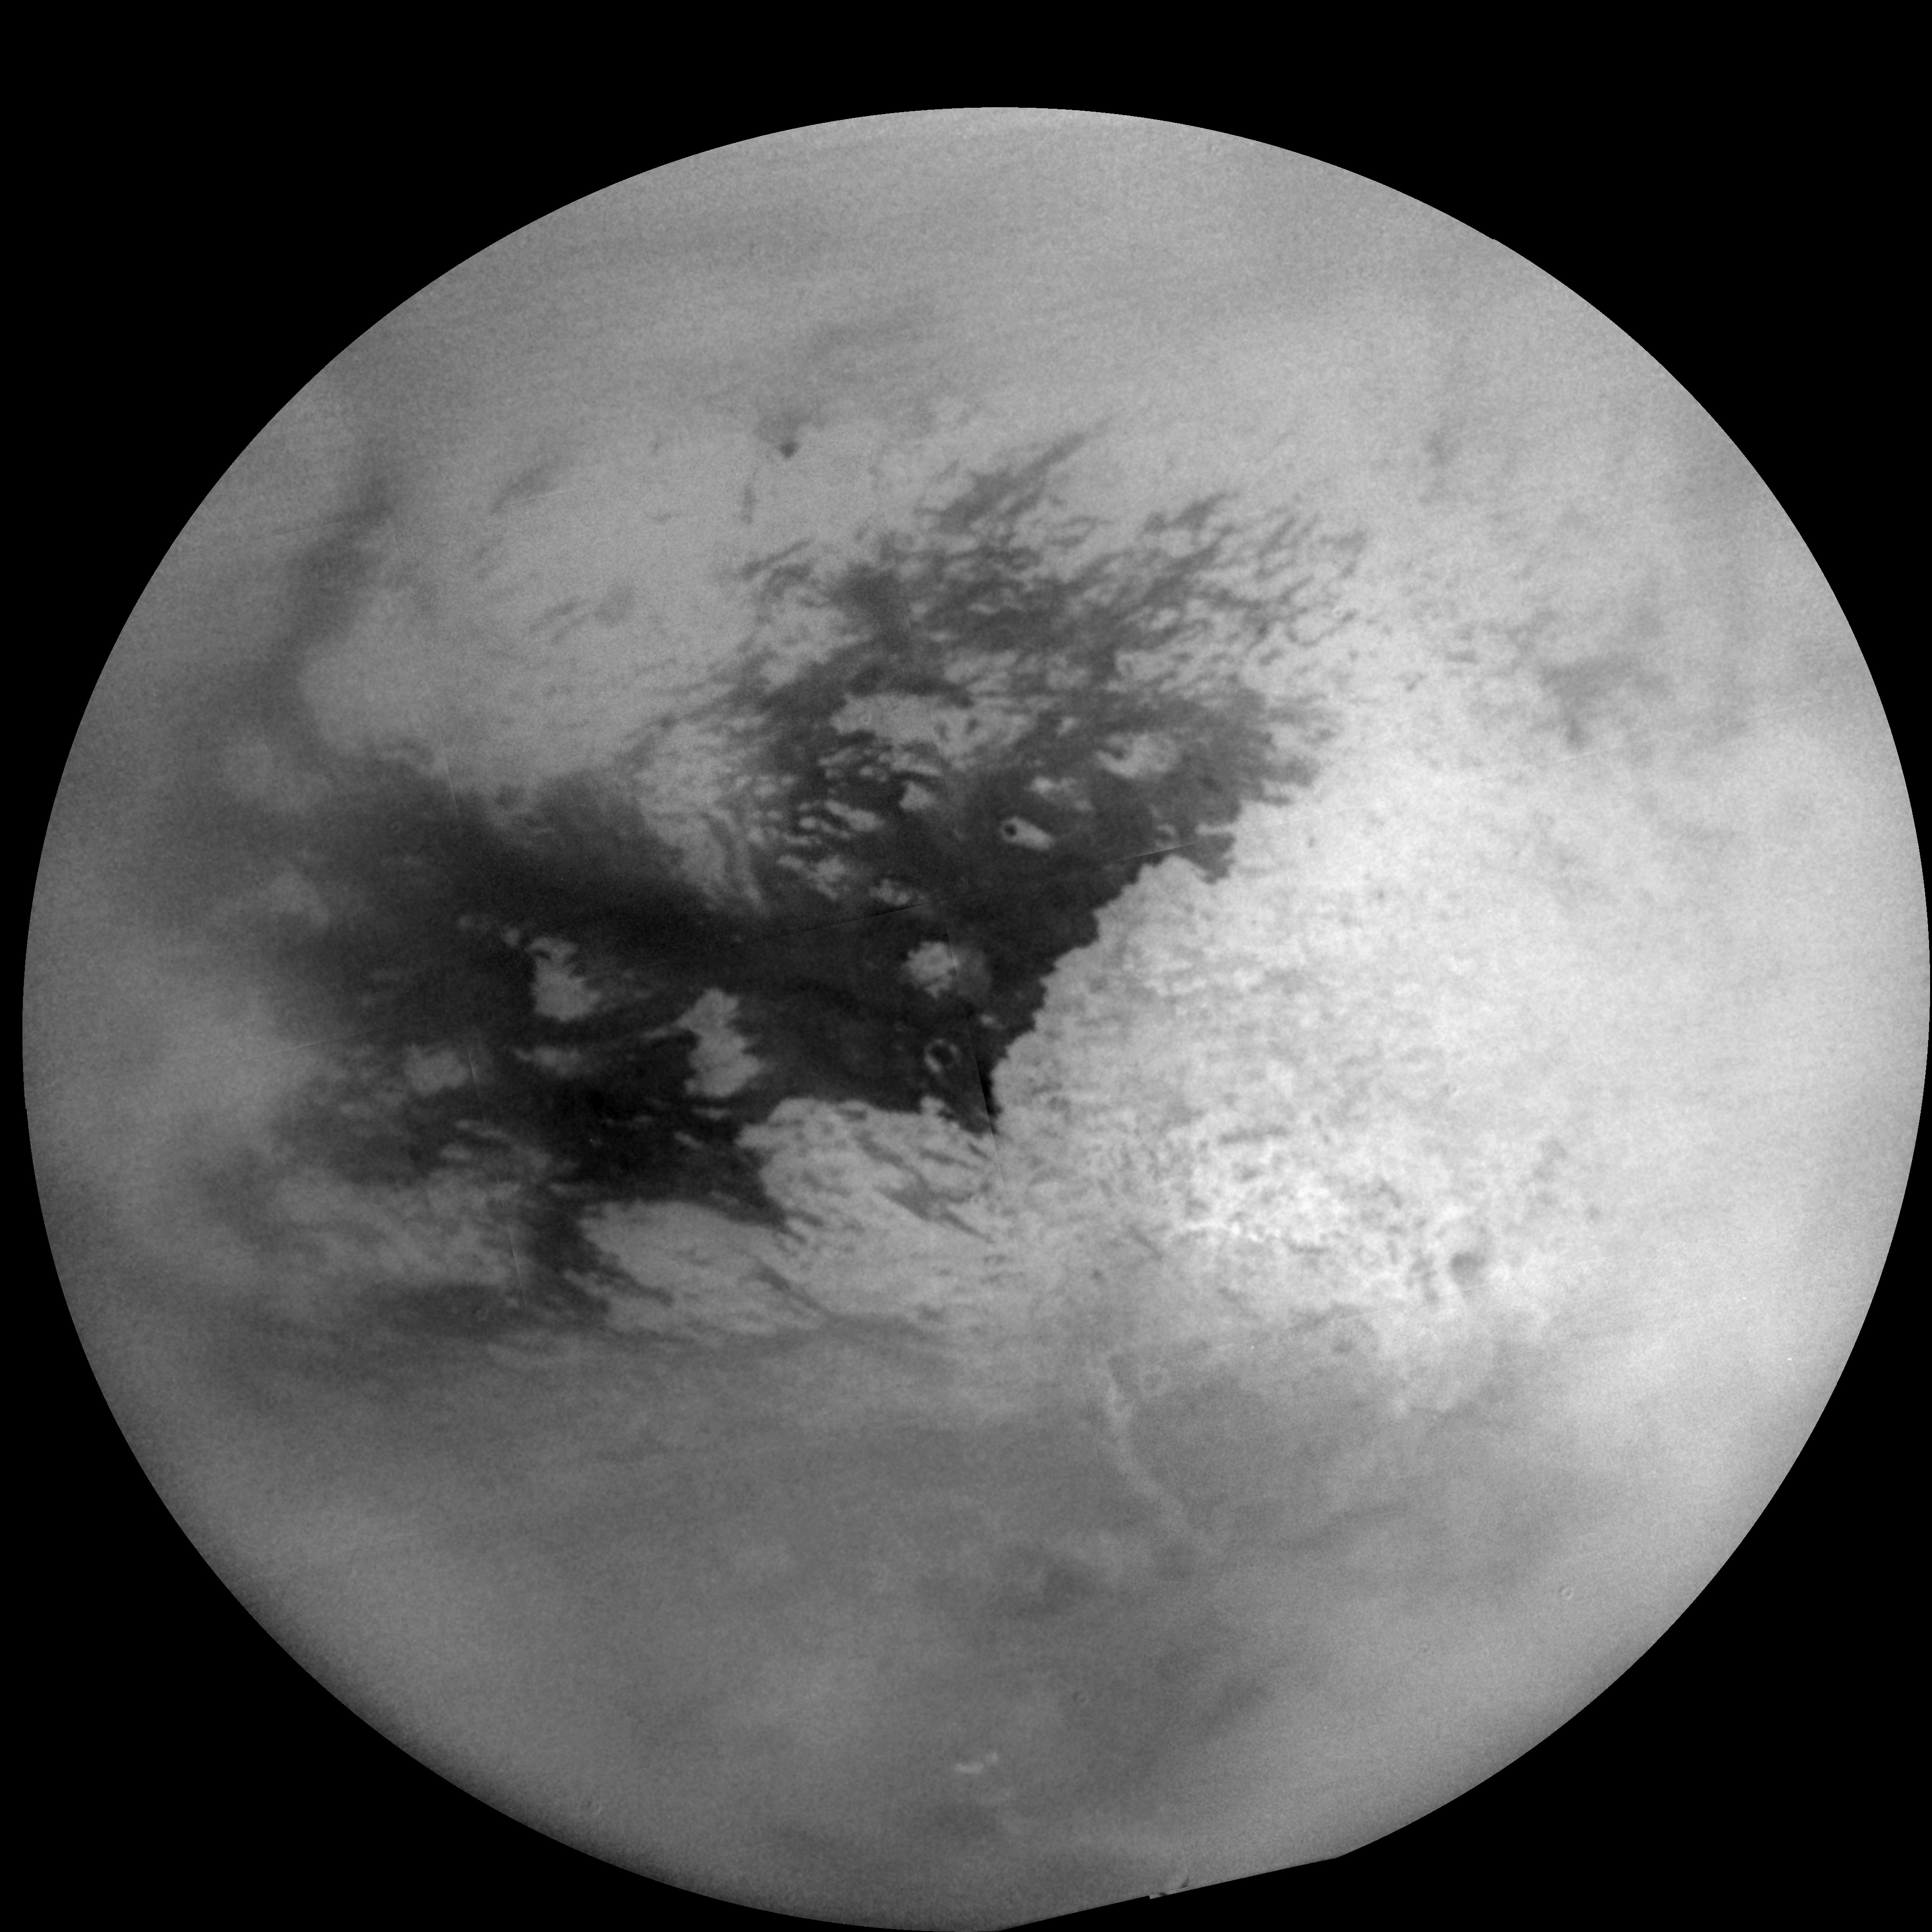

Titan Mosaic – Feb 2005

This mosaic of Titan’s surface was made from 16 images. The individual images have been specially processed to remove effects of Titan’s hazy atmosphere and to improve visibility of the surface near the terminator (the boundary between day and night).

During Cassini’s first close flyby of Titan in October 2004, many clouds were seen near the south pole; in the December flyby many clouds were seen at mid-latitudes (see PIA06157). During this flyby, only a few small clouds near the south pole were noted.

Imaging coverage during this flyby included improved looks at territory to the north and west of Xanadu, the large bright white area.

The images were taken with the Cassini spacecraft narrow angle camera through a filter sensitive to wavelengths of polarized infrared light and were acquired at distances ranging from approximately 226,000 to 242,000 kilometers (140,000 to 150,000 miles) from Titan. Resolution in the images is about 1.3 kilometers (0.8 miles) per pixel.

The Cassini-Huygens mission is a cooperative project of NASA, the European Space Agency and the Italian Space Agency. The Jet Propulsion Laboratory, a division of the California Institute of Technology in Pasadena, manages the mission for NASA’s Science Mission Directorate, Washington, D.C. The Cassini orbiter and its two onboard cameras were designed, developed and assembled at JPL. The imaging team is based at the Space Science Institute, Boulder, Colo.

Credit: NASA/JPL/Space Science Institute